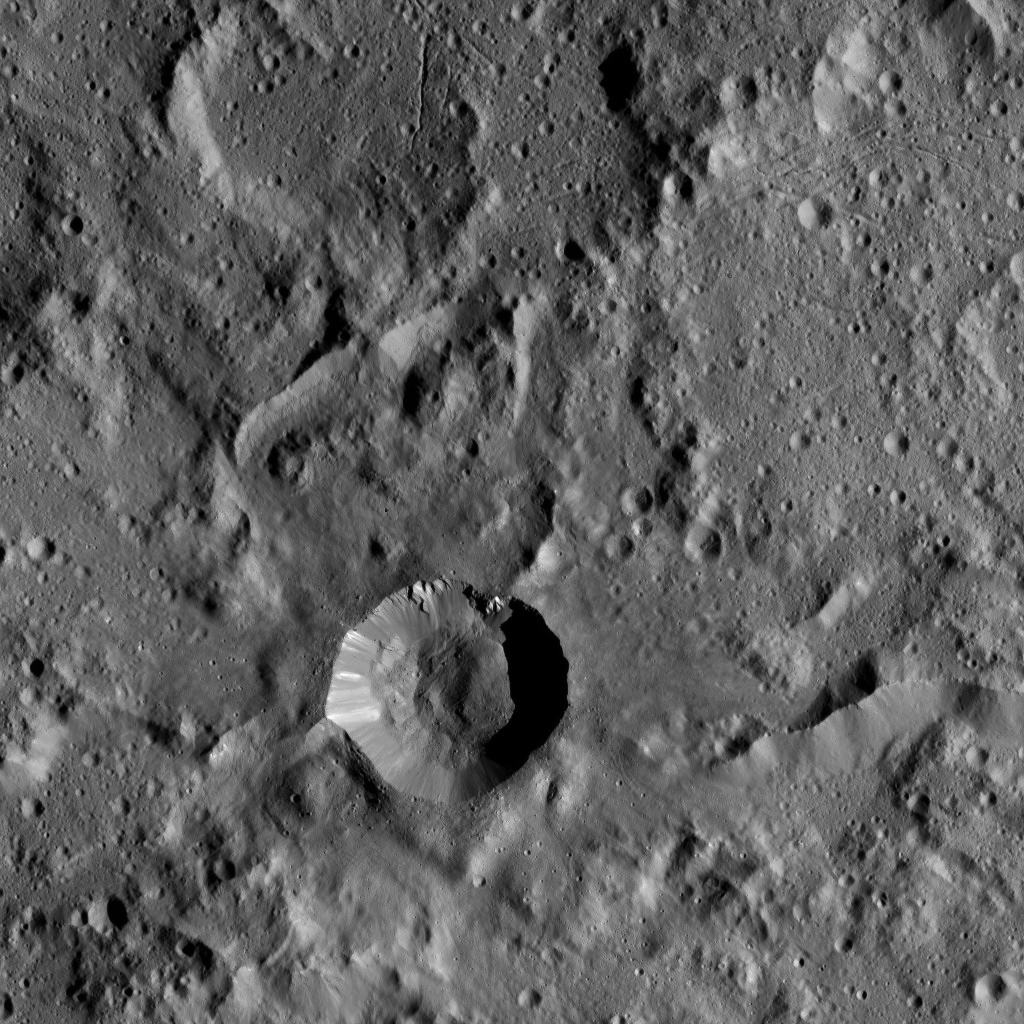

Dawn LAMO Image 53

This view of Ceres shows a region in the southern hemisphere, just north of Urvara Crater. A relatively young impact feature sits below center. Several groupings of linear troughs are visible near the top of the image.

NASA’s Dawn spacecraft obtained this image on Feb. 7, 2016, from its low-altitude mapping orbit, at a distance of about 240 miles (385 kilometers) from the surface. The image resolution is 120 feet (35 meters) per pixel.

Dawn’s mission is managed by JPL for NASA’s Science Mission Directorate in Washington. Dawn is a project of the directorate’s Discovery Program, managed by NASA’s Marshall Space Flight Center in Huntsville, Alabama. UCLA is responsible for overall Dawn mission science. Orbital ATK, Inc., in Dulles, Virginia, designed and built the spacecraft. The German Aerospace Center, the Max Planck Institute for Solar System Research, the Italian Space Agency and the Italian National Astrophysical Institute are international partners on the mission team.

Credit: NASA/JPL-Caltech/UCLA/MPS/DLR/IDA